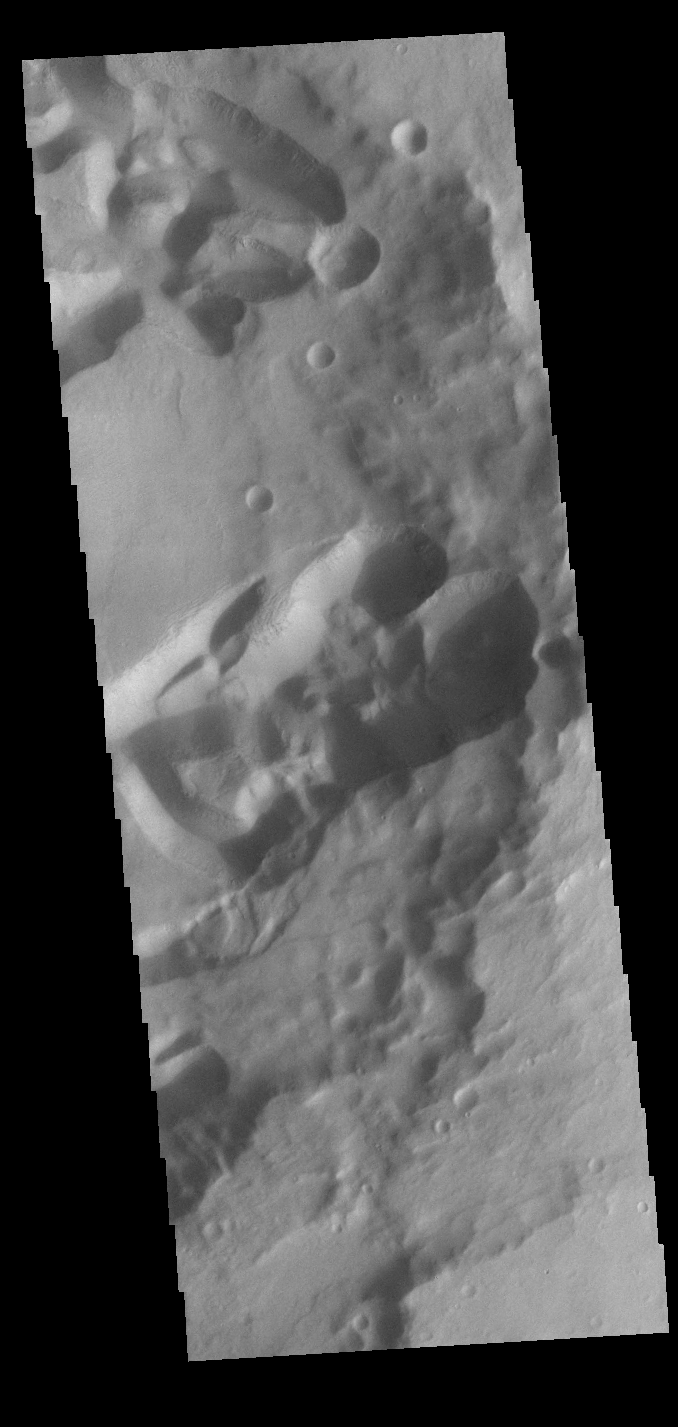

Mangala Fossae

This VIS image shows the intersection of Mangala Fossae and an impact crater. Mangal Fossae is a long linear depression called a graben, and was formed due to extensional tectonic stresses. In this image the graben crosses through a crater. Impact crater formation changes the surface and near surface materials, usually creating much stronger rocks due to the melting of the preexisting surface. The extensional stresses forming the graben interacted with this material and produced the jumble of depressions we see today within the crater.

Credit: NASA/JPL-Caltech/ASU